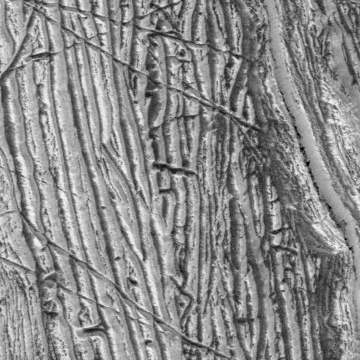

Europa’s Surface: Up-Close Topography

This close-up composite of images captured by NASA’s Galileo spacecraft in the 1990s shows the crust of Jupiter’s moon Europa. These are the kind of features studied by scientists who recently modeled how moonquakes may trigger landslides on icy moons circling Jupiter and Saturn.

Visible here is a juxtaposition of features: possible fault scarps (like those found on Earth when tectonic activity breaks the crust) adjacent to smooth areas that may have been produced by landslide material.

NASA’s Jet Propulsion Laboratory in Southern California managed the mission for the agency. JPL is a division of Caltech in Pasadena, California.

Credit: NASA/JPL-Caltech